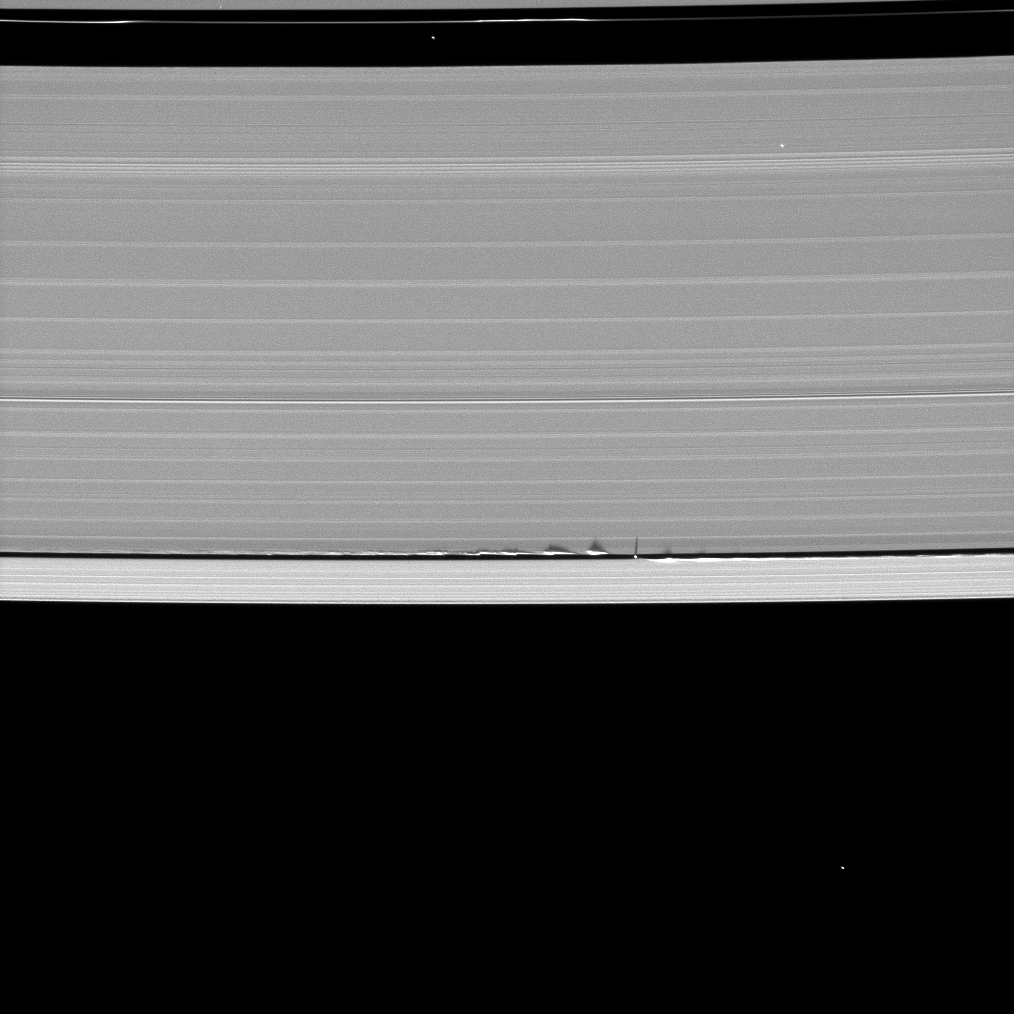

Tiny Moon, Looming Shadows

Figure 1

Never-before-seen looming vertical structures created by the tiny moon Daphnis cast long shadows across the rings in this startling image taken as Saturn approaches its mid-August 2009 equinox.

Daphnis, 8 kilometers ( 5 miles) across, occupies an inclined orbit within the 42-kilometer (26-mile) wide Keeler Gap in Saturn’s outer A ring. Recent analyses by imaging scientists published in the Astronomical Journal illustrate how the moon’s gravitational pull perturbs the orbits of the particles forming the gap’s edge and sculpts the edge into waves having both horizontal and vertical components.

Measurements of the shadows in this and other images indicate that the vertical structures range between one-half to 1.5 kilometers tall (about one-third to one mile), making them as much as 150 times as high as the ring is thick. The main A, B and C rings are only about 10 meters (about 30 feet) thick. Daphnis itself can be seen casting a shadow onto the nearby ring.

In figure 1, a second version of the image that has been magnified to four times its original size and cropped is also shown.

This image of shadows on the rings and others like it (see PIA11656 and PIA11655) are only possible around the time of Saturn’s equinox which occurs every half-Saturn-year (equivalent to about 15 Earth years). The illumination geometry that accompanies equinox lowers the sun’s angle to the ringplane and causes out-of-plane structures to cast long shadows across the rings.

This view looks toward the sunlit side of the rings from about 57 degrees below the ringplane. The image was taken in visible light with the Cassini spacecraft narrow-angle camera on May 24, 2009. The view was acquired at a distance of approximately 826,000 kilometers (513,000 miles) from Daphnis and at a Sun-Daphnis-spacecraft, or phase, angle of 121 degrees. Image scale is 5 kilometers (3 miles) per pixel.

The Cassini-Huygens mission is a cooperative project of NASA, the European Space Agency and the Italian Space Agency. The Jet Propulsion Laboratory, a division of the California Institute of Technology in Pasadena, manages the mission for NASA’s Science Mission Directorate, Washington, D.C. The Cassini orbiter and its two onboard cameras were designed, developed and assembled at JPL. The imaging operations center is based at the Space Science Institute in Boulder, Colo.

Credit: NASA/JPL/Space Science Institute